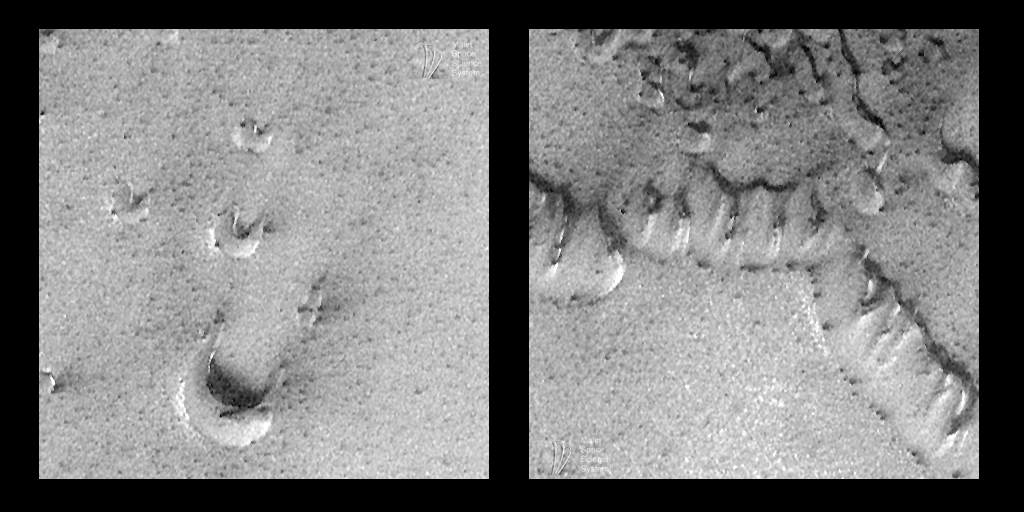

Spring Time View of North Polar Sand Dunes

Spring has come to the martian northern hemisphere. The northern spring season began in mid-July 1998. With the arrival of spring comes the annual shrinkage of the north polar frost cap. Sunlight is now falling on the north polar cap, and all of the carbon dioxide frost and snow that accumulated during winter has been sublimating–going directly from solid to gas–and the surface beneath the frost is being revealed.

The MOC image shown above, 45205, was obtained during the 452nd orbit of Mars Global Surveyor at 3:10 p.m. PDT on July 26, 1998. The image is located near latitude 76.87°N, longitude 253.81°W, and it shows a close-up view of martian sand dunes. These dunes were not visible to MOC until the last week of July. Just a few months earlier, the dunes were likely covered with frost, obscured by thick clouds, and cloaked by the darkness of the martian polar winter. Indeed, small patches of bright frost were still present when the picture was taken (e.g., the bright patches on the west (left) side of each crescentic dune in (left image).

As the above picture illustrates, the camera on board Mars Global Surveyor (MOC) continued to take exciting new views of the martian surface throughout July 1998. As the month progressed, the ground track– the area visible to the camera–migrated farther north. Simultaneously, sunlight began falling on the north polar regions, making it possible to take some pictures at far northern latitudes. However, these regions have been tricky to photograph because of thick clouds and hazes. The image shown here, for example, is relatively bland gray (has relatively low contrast) because of clouds.

As first seen by the Viking 2 Orbiter in 1976, a vast “sea” of sand dunes surrounds the north polar cap. The dunes imaged by MOC (above) are classic forms known as barchan dunes–the small, crescent-shaped hills (see left image above)– and transverse dunes–ridges that resemble coalesced barchans (shown in right image above). These dunes are similar in size and shape to familiar sand dunes found in desert regions on Earth. These two varieties form from winds that persistently come from a single direction (in this case, from the southwest).

Over the next several months, the sky above these dunes will clear. Northern Summer will arrive near the end of January 1999, and Mars Global Surveyor should have an excellent view of this region when it begins its mapping mission in late March 1999. Because it is in a polar orbit, Mars Global Surveyor will have many opportunities to revisit the north polar dunes in 1999. The images in 1999 will have resolutions around 1.5 meters (5 feet) per pixel–a substantial improvement even over the pictures shown here.

Credit: NASA/JPL/Malin Space Science Systems